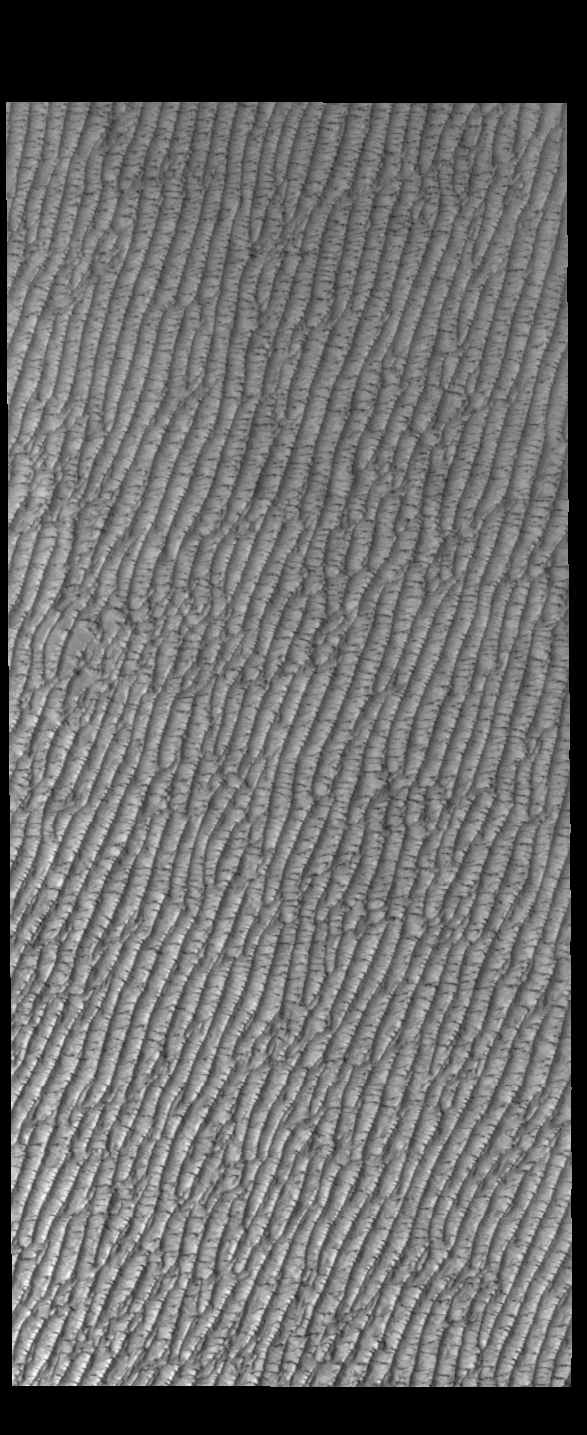

Olympia Undae

This VIS image of Olympia Undae was collected at the beginning of north polar spring. As the season changes into springtime, the dune crests still show most of the winter frosts completely covering the darker sand beneath. The density of dunes and the alignments of the dune crests varies with location, controlled by the amount of available sand and the predominant winds over time.

Olympia Undae is a vast dune field in the north polar region of Mars. It consists of a broad sand sea or erg that partly rings the north polar cap from about 120° to 240°E longitude and 78° to 83°N latitude. The dune field covers an area of approximately 470,000 km2 (bigger than California, smaller than Texas). Olympia Undae is the largest continuous dune field on Mars. Olympia Undae is not the only dune field near the north polar cap, several other smaller fields exist in the same latitude, but in other ranges of longitude, e.g. Abolos and Siton Undae. Barchan and transverse dune forms are the most common. In regions with limited available sand individual barchan dunes will form, the surface beneath and between the dunes is visible. In regions with large sand supplies, the sand sheet covers the underlying surface, and dune forms are found modifying the surface of the sand sheet. In this case transverse dunes are more common. Barchan dunes “point” down wind, transverse dunes are more linear and form parallel to the wind direction. The “square” shaped transverse dunes in Olympia Undae are due to two prevailing wind directions.

Credit: NASA/JPL-Caltech/ASU